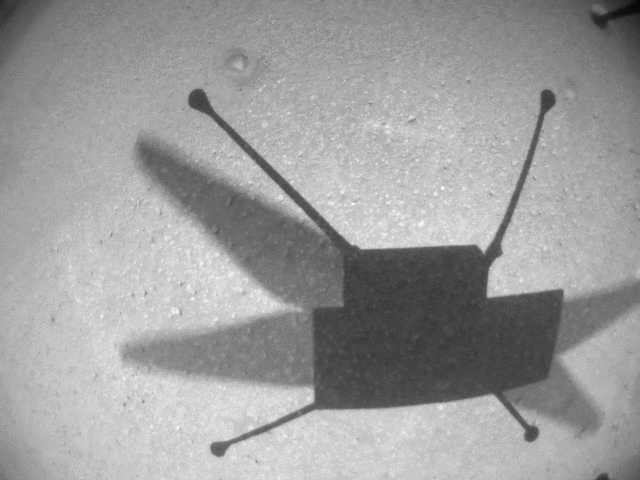

Ingenuity Captures Flight 14 Video

This video clip was obtained by the Ingenuity Mars Helicopter’s black-and-white navigation camera during its 14th flight, on Oct. 24, 2021. During the flight, the rotorcraft reached a peak altitude of 16 feet (5 meters) with a small sideways translation of 7 feet (2 meters) to avoid a nearby sand ripple, before setting down again.

Flight 14 was only 23 seconds in length. As a result, enough onboard memory was available to obtain black-and-white navigation camera imagery at the high-rate of 7.4 frames a second.

The Ingenuity Mars Helicopter was built by JPL, which also manages the technology demonstration project for NASA Headquarters. It is supported by NASA’s Science, Aeronautics Research, and Space Technology mission directorates. NASA’s Ames Research Center in California’s Silicon Valley, and NASA’s Langley Research Center in Hampton, Virginia, provided significant flight performance analysis and technical assistance during Ingenuity’s development. AeroVironment Inc., Qualcomm, and SolAero also provided design assistance and major vehicle components. Lockheed Martin Space designed and manufactured the Mars Helicopter Delivery System.

Credit: NASA/JPL-Caltech